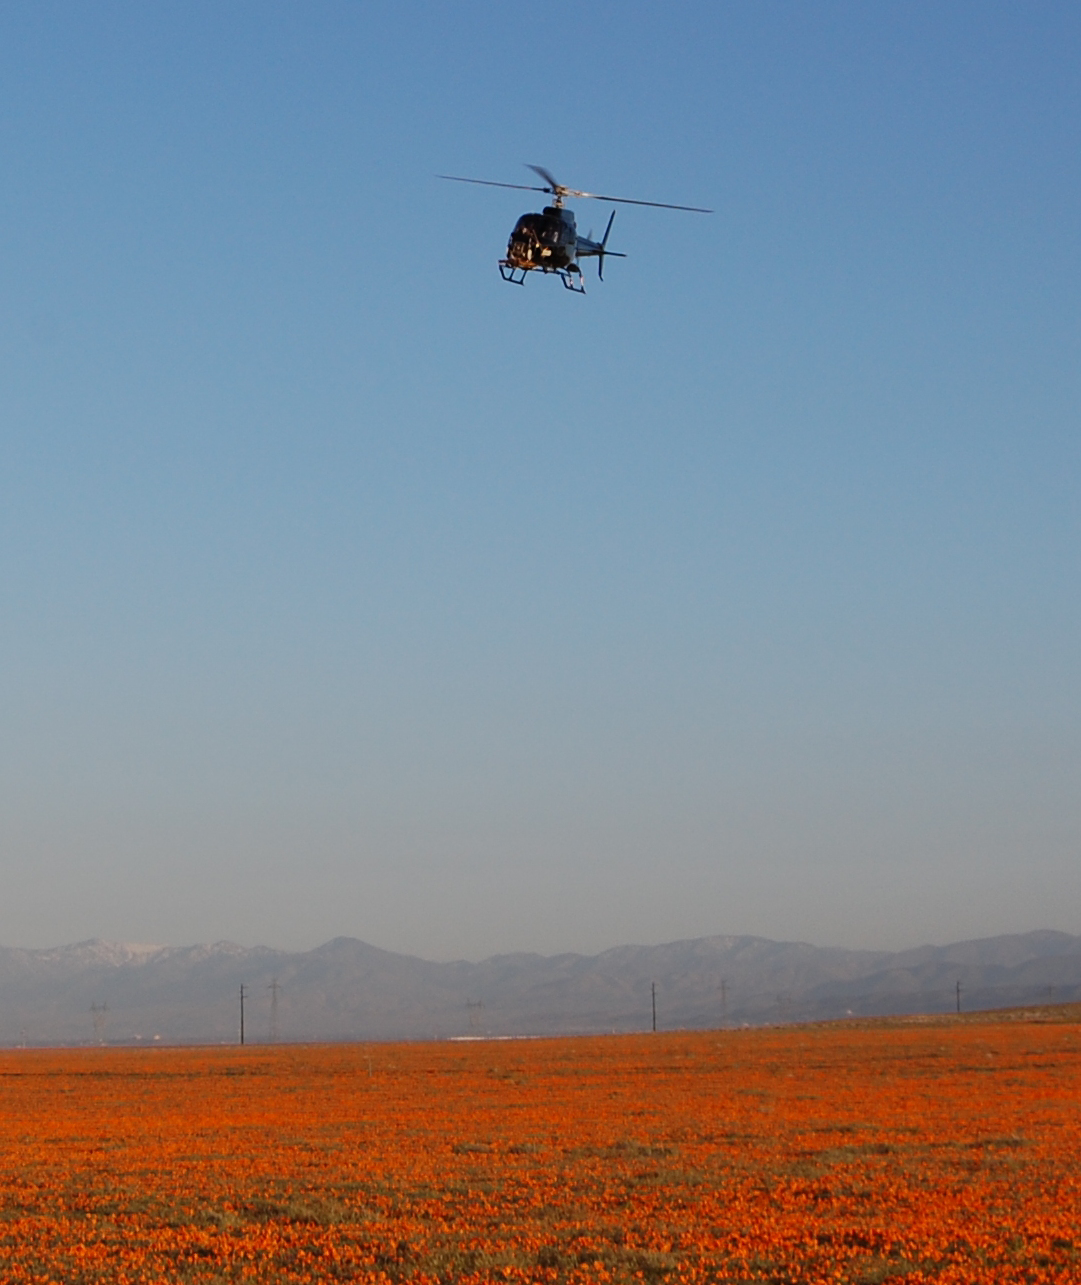

Testing of Mars Landing Radar near Lancaster, Calif.

This image shows April 9, 2010, testing for a radar that will serve during the next landing on Mars. This day’s work used prescribed descent paths flown by a helicopter carrying an engineering test model of the landing radar for NASA’s Mars Science Laboratory.

The descents during that day of the multi-week testing program were flown near Lancaster, Calif., over a patch of desert with abundant California poppies.

Wolfe Air Aviation, of Pasadena, Calif., provided the helicopter and flight services for the testing by a team of engineers from NASA’s Jet Propulsion Laboratory, Pasadena.The Mars Science Laboratory mission, managed by JPL for the NASA Science Mission Directorate, Washington, is in assembly and testing for launch in autumn 2011 and delivering a rover named Curiosity to Mars in summer 2012.

Credit: NASA/JPL-Caltech